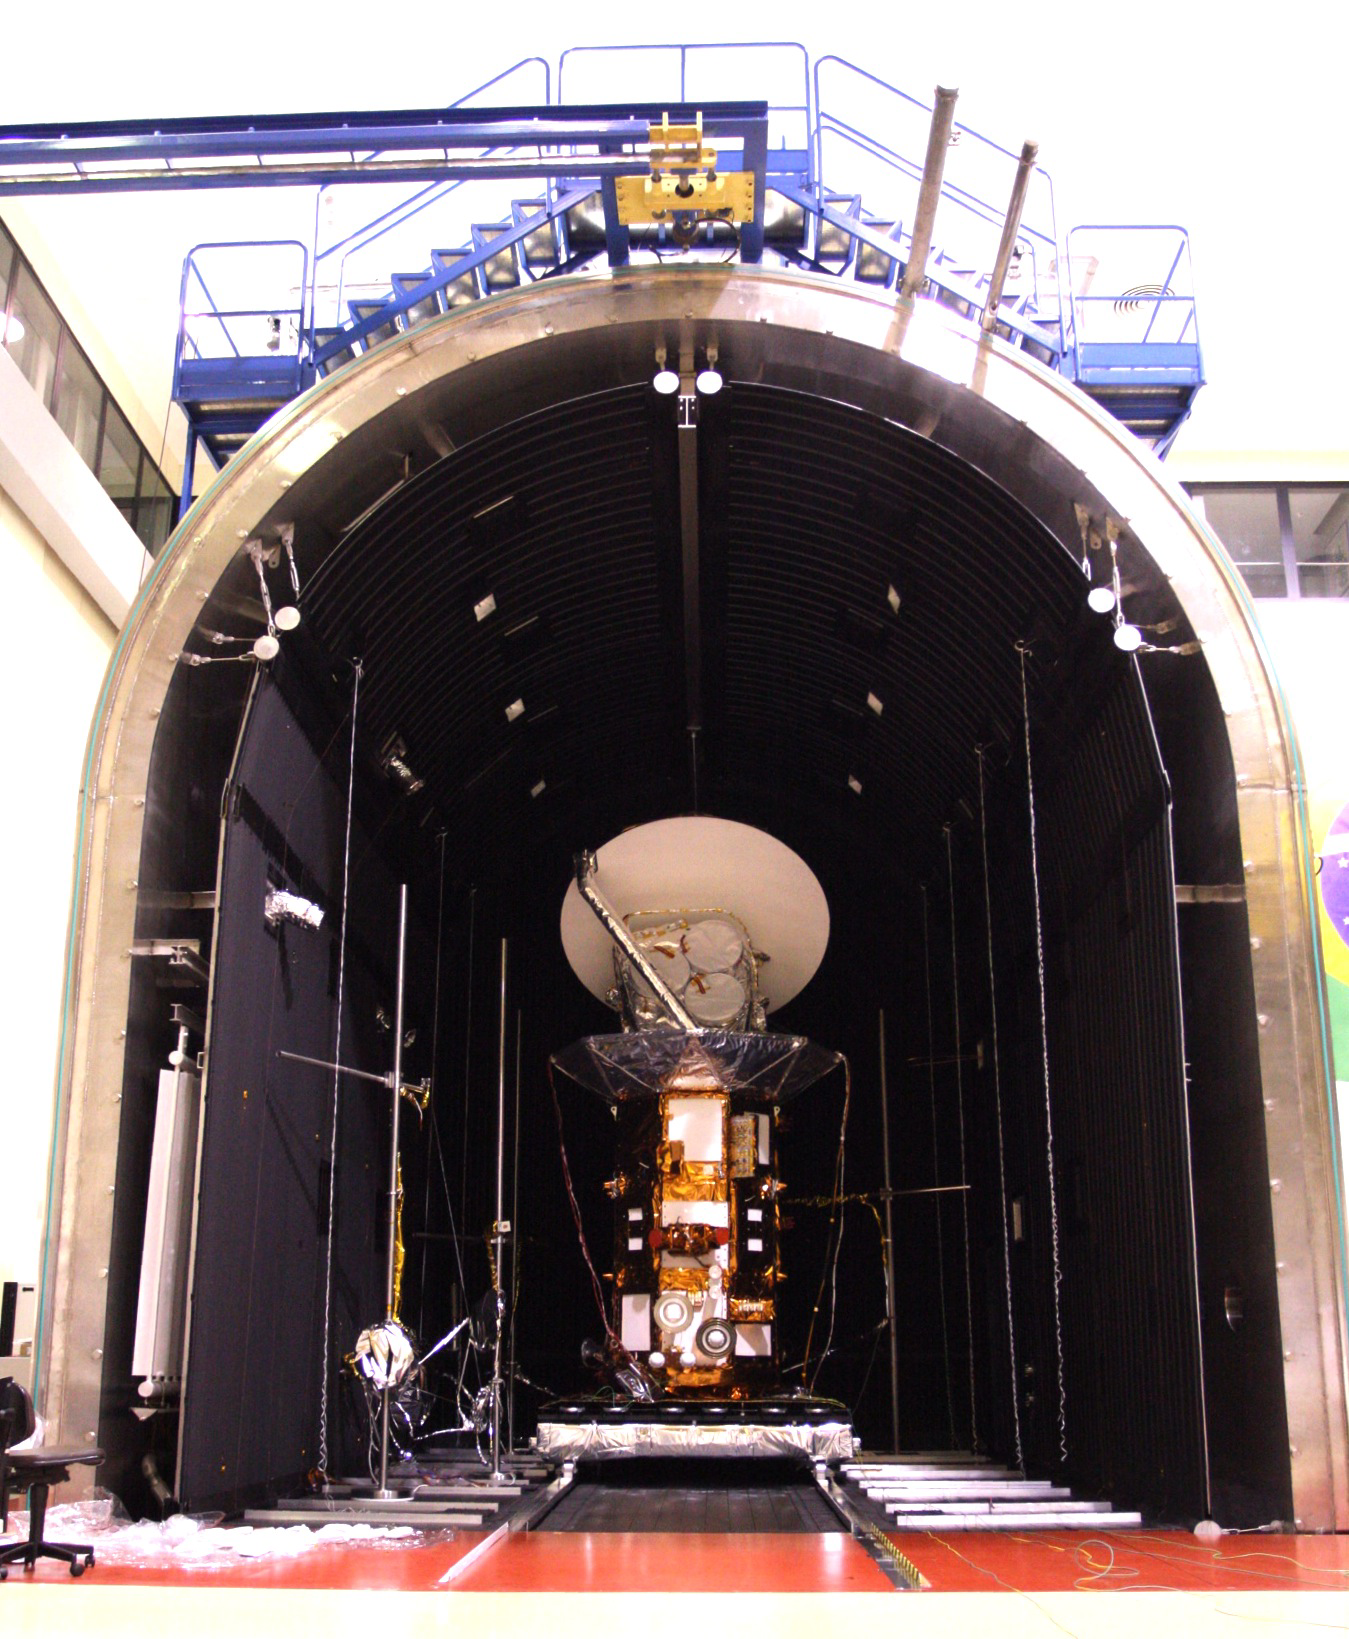

Aquarius/SAC-D Observatory in Thermal-vacuum Test Chamber

The Aquarius/SAC-D observatory is moved into the thermal-vacuum chamber (6 meters by 8 meters) at Brazil’s National Institute for Space Research (Laboratório de Integração e Testes – Instituto Nacional de Pesquisas Espaciais, LIT-INPE). Subsequently, ground support equipment will be hooked up and the chamber door closed in preparation for Aquarius/SAC-D thermal-vacuum tests.

Aquarius/SAC-D is an international mission involving NASA and Argentina’s space agency, Comisín Nacional de Actividades Espaciales. Aquarius, the primary instrument on the mission, was built jointly by JPL and NASA’s Goddard Space Flight Center, Greenbelt, Md. It will provide monthly global maps of how the concentration of dissolved salt (known as salinity) varies on the ocean surface. Salinity is a key tracer for understanding the ocean’s role in Earth’s water cycle and understanding ocean circulation.

By measuring ocean salinity from space, Aquarius will provide new insights into how the massive natural interplay of freshwater moving among the ocean, atmosphere and sea ice influences Earth’s ocean circulation, weather and climate.

Credit: NASA